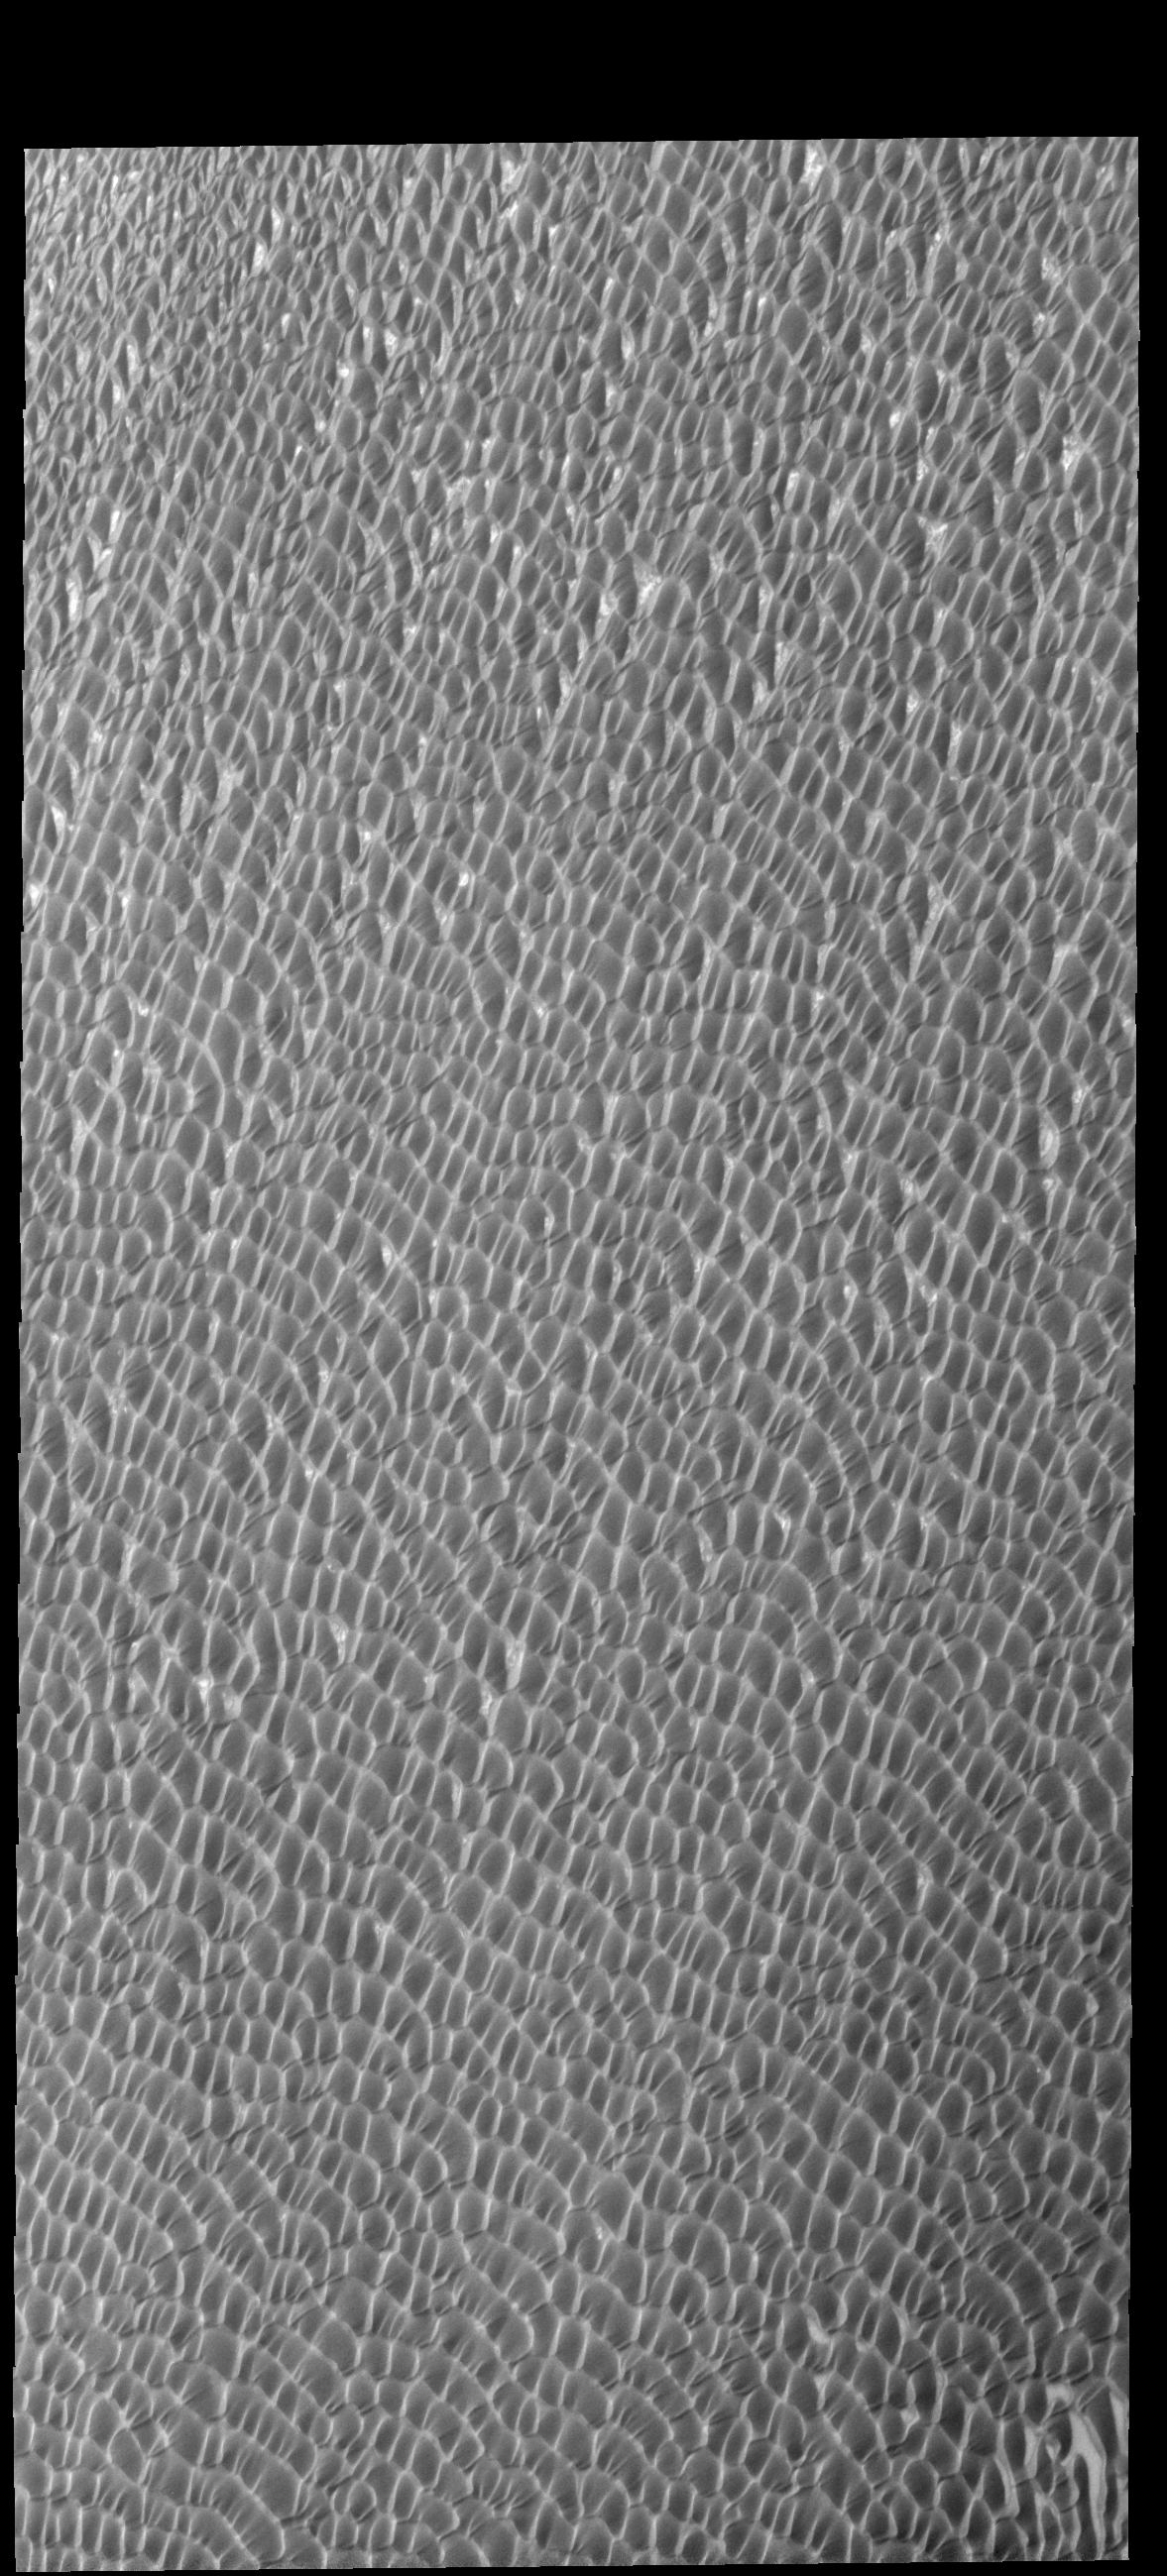

More Olympia Undae

This VIS image shows a small portion of Olympia Undae, the largest of the dune fields surrounding the north polar cap. This image was collected during summer and no frost remains on the dunes. The dunes are almost completely covering the surface with very small regions of the underlying surface visible.

Credit: NASA/JPL-Caltech/ASU